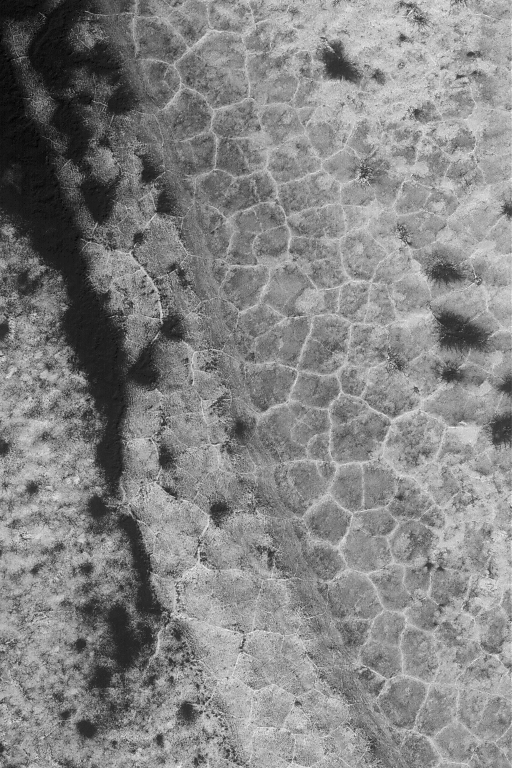

High Latitude Polygons

21 September 2004
This Mars Global Surveyor (MGS) Mars Orbiter Camera (MOC) image shows polygon patterned ground in the south polar region near 82.0°S, 90.8°W. Polygons are fairly common at high latitudes in both martian hemispheres, but they do not occur everywhere. On Earth, features such as these would be good indicators of the presence and freeze-thaw cycles of ground ice. On Mars, the same might (emphasis on might) also be true. This image covers an area approximately 3 km (1.9 mi) across and is illuminated by sunlight from the upper left. Seasonal frost enhances the contrast in the scene; the darkest areas have advanced the farthest in the springtime defrosting process.

Credit: NASA/JPL/Malin Space Science Systems